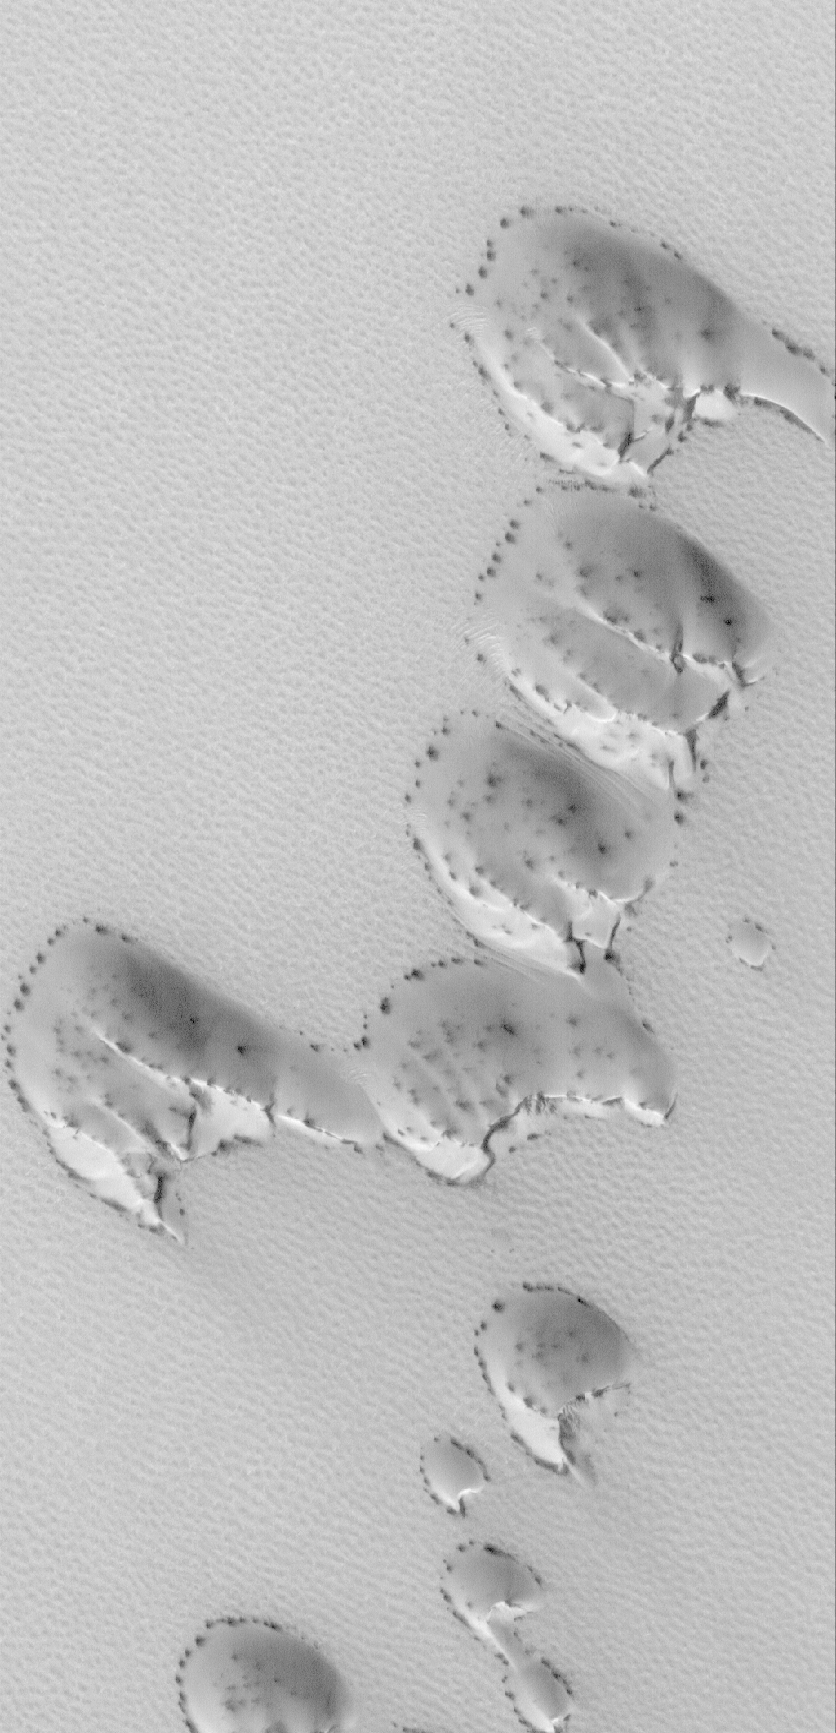

Frosted Dunes

17 June 2006
This Mars Global Surveyor (MGS) Mars Orbiter Camera (MOC) image shows a group of sand dunes, covered by seasonal carbon dioxide frost, in the martian north polar region. Over the course of northern hemisphere spring, the carbon dioxide frost sublimes away, slowly revealing the dark sand that makes up the dunes. The dark spots in this image may be patches of freshly-exposed sand, or they could be places where the CO2 frost has changed, either becoming rougher, coarser-grained (larger crystals), or both. A rougher or coarser-grained surface will appear darker because of an increase in shadowing of the surface by the small-scale roughness elements.

Location near: 75.2°N, 51.3°W
Image width: ~3 km (~1.9 mi)
Illumination from: lower left
Season: Northern Spring

Credit: NASA/JPL/Malin Space Science Systems